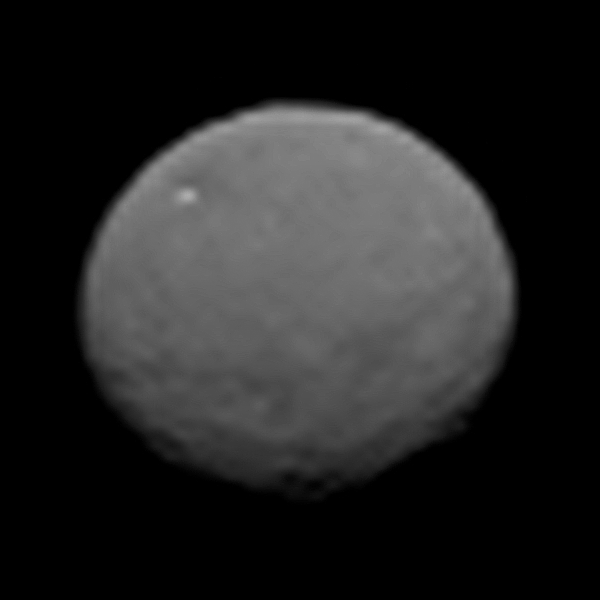

Ceres Sharper Than Ever

This image, taken 147,000 miles (237,000 kilometers) from Ceres on January 25, 2015 by NASA’s Dawn spacecraft, is part of a series of views representing the best look so far at the dwarf planet. The image is 43 pixels across, representing a higher resolution than images of Ceres taken by the Hubble Space Telescope in 2003 and 2004.

Dawn’s mission to Vesta and Ceres is managed by the Jet Propulsion Laboratory for NASA’s Science Mission Directorate in Washington. Dawn is a project of the directorate’s Discovery Program, managed by NASA’s Marshall Space Flight Center in Huntsville, Ala. UCLA is responsible for overall Dawn mission science. Orbital Sciences Corp. of Dulles, Va., designed and built the spacecraft. JPL is managed for NASA by the California Institute of Technology in Pasadena. The framing cameras were provided by the Max Planck Institute for Solar System Research, Göttingen, Germany, with significant contributions by the German Aerospace Center (DLR) Institute of Planetary Research, Berlin, and in coordination with the Institute of Computer and Communication Network Engineering, Braunschweig. The visible and infrared mapping spectrometer was provided by the Italian Space Agency and the Italian National Institute for Astrophysics, built by Selex ES, and is managed and operated by the Italian Institute for Space Astrophysics and Planetology, Rome. The gamma ray and neutron detector was built by Los Alamos National Laboratory, New Mexico, and is operated by the Planetary Science Institute, Tucson, Arizona.

Credit: NASA/JPL-Caltech/UCLA/MPS/DLR/IDA